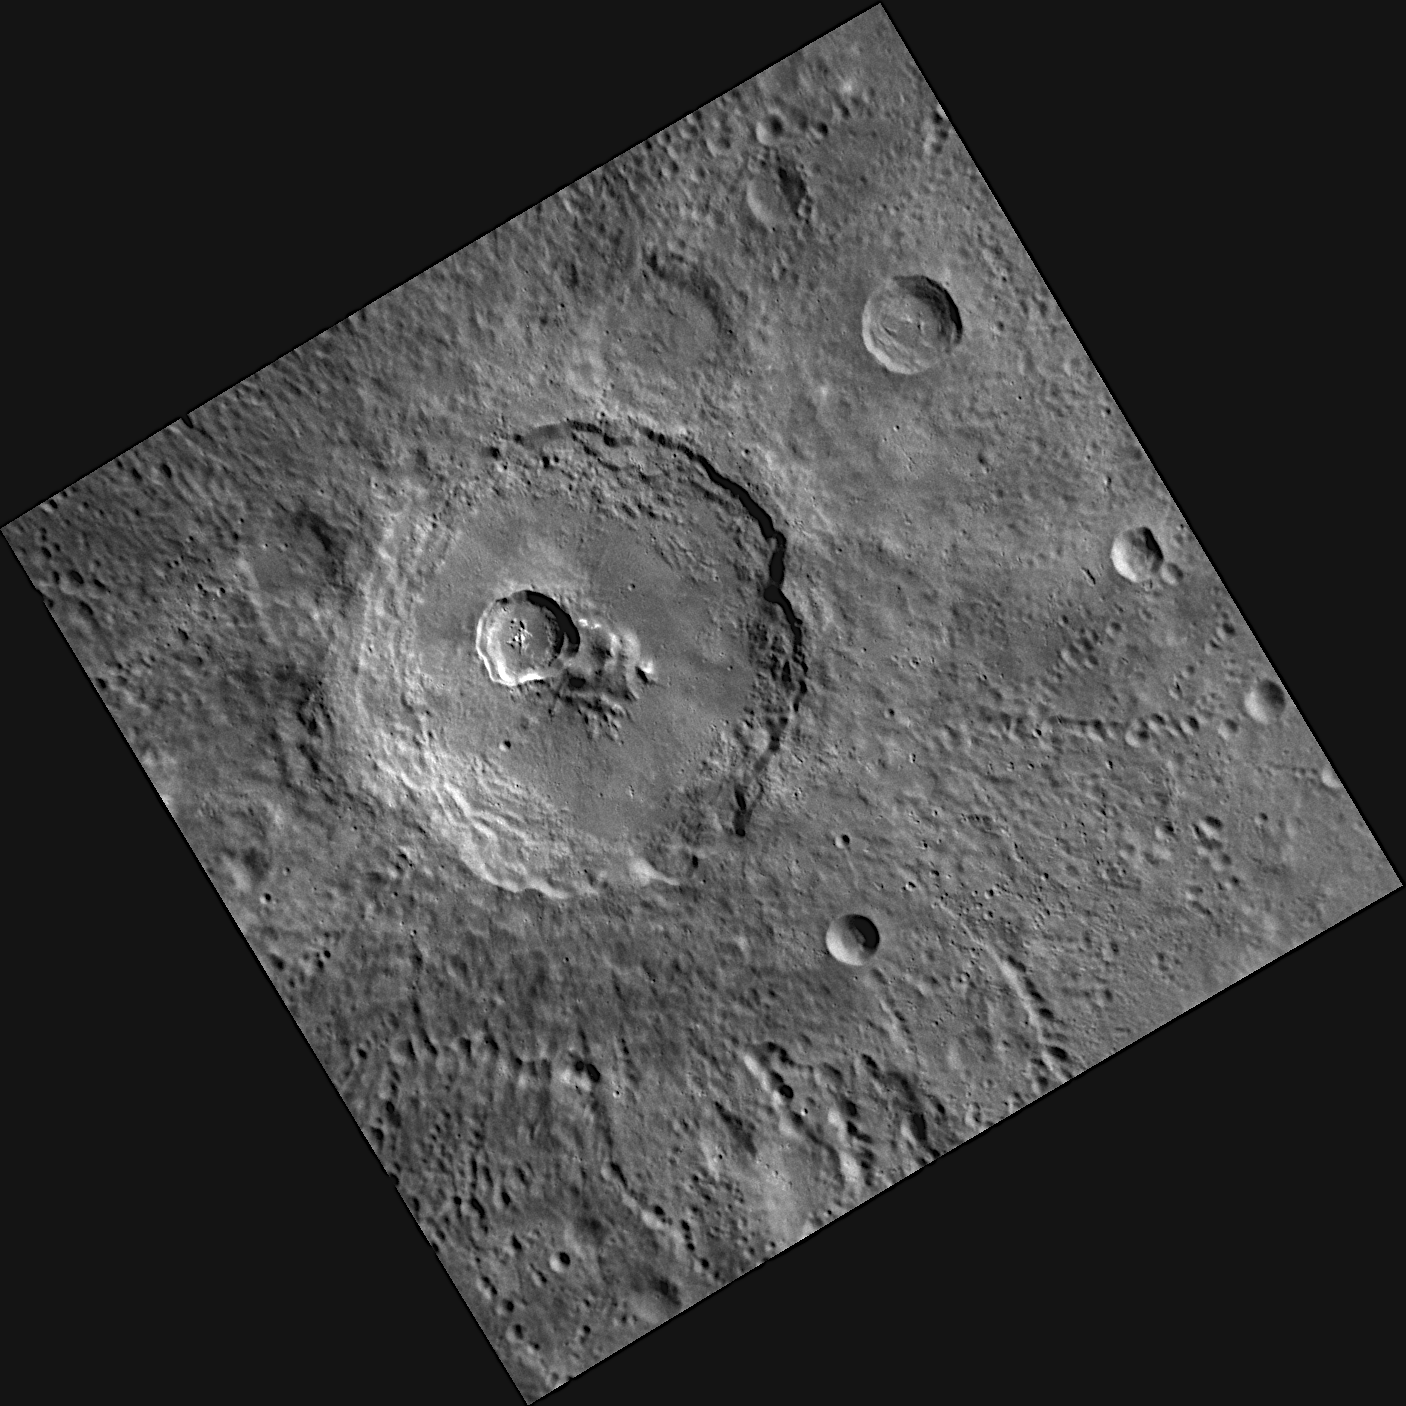

One-two Punch

This image shows two craters that formed from impacts on Mercury’s surface at a very similar location. The largest crater in this image is named Carducci, in honor of the Italian poet Giosue Carducci (1835-1907). The smaller crater that is located near the center of Carducci has a diameter of approximately 20 kilometers. We can deduce that the smaller crater is younger than Carducci because the impact that formed the smaller crater destroyed a portion of Carducci’s central peaks and a large impact crater like Carducci would have obliterated any evidence of the smaller crater if the smaller crater had existed previously. Simple superposition relationships like this are being applied all over Mercury’s surface, to determine the relative age and timing of events in Mercury’s past.

This image was acquired as part of MDIS’s high-resolution albedo base map. The best images for discerning variations in albedo, or brightness, on the surface are acquired when the Sun is overhead, so these images typically are taken with low incidence angles. The albedo base map is a major mapping campaign in MESSENGER’s extended mission and will cover Mercury’s surface at an average resolution of 200 meters/pixel.

Date acquired: April 01, 2012
Image Mission Elapsed Time (MET): 241789276
Image ID: 1592870
Instrument: Narrow Angle Camera (NAC) of the Mercury Dual Imaging System (MDIS)
Center Latitude: -36.80°
Center Longitude: 270.2° E
Resolution: 222 meters/pixel
Scale: The diameter of Carducci is 108 kilometers (67 miles)
Incidence Angle: 54.8°
Emission Angle: 4.4°
Phase Angle: 59.3°

The MESSENGER spacecraft is the first ever to orbit the planet Mercury, and the spacecraft’s seven scientific instruments and radio science investigation are unraveling the history and evolution of the Solar System’s innermost planet. Visit the Why Mercury? section of this website to learn more about the key science questions that the MESSENGER mission is addressing. During the one-year primary mission, MDIS acquired 88,746 images and extensive other data sets. MESSENGER is now in a year-long extended mission, during which plans call for the acquisition of more than 80,000 additional images to support MESSENGER’s science goals.

These images are from MESSENGER, a NASA Discovery mission to conduct the first orbital study of the innermost planet, Mercury. For information regarding the use of images, see the MESSENGER image use policy.

Credit: NASA/Johns Hopkins University Applied Physics Laboratory/Carnegie Institution of Washington